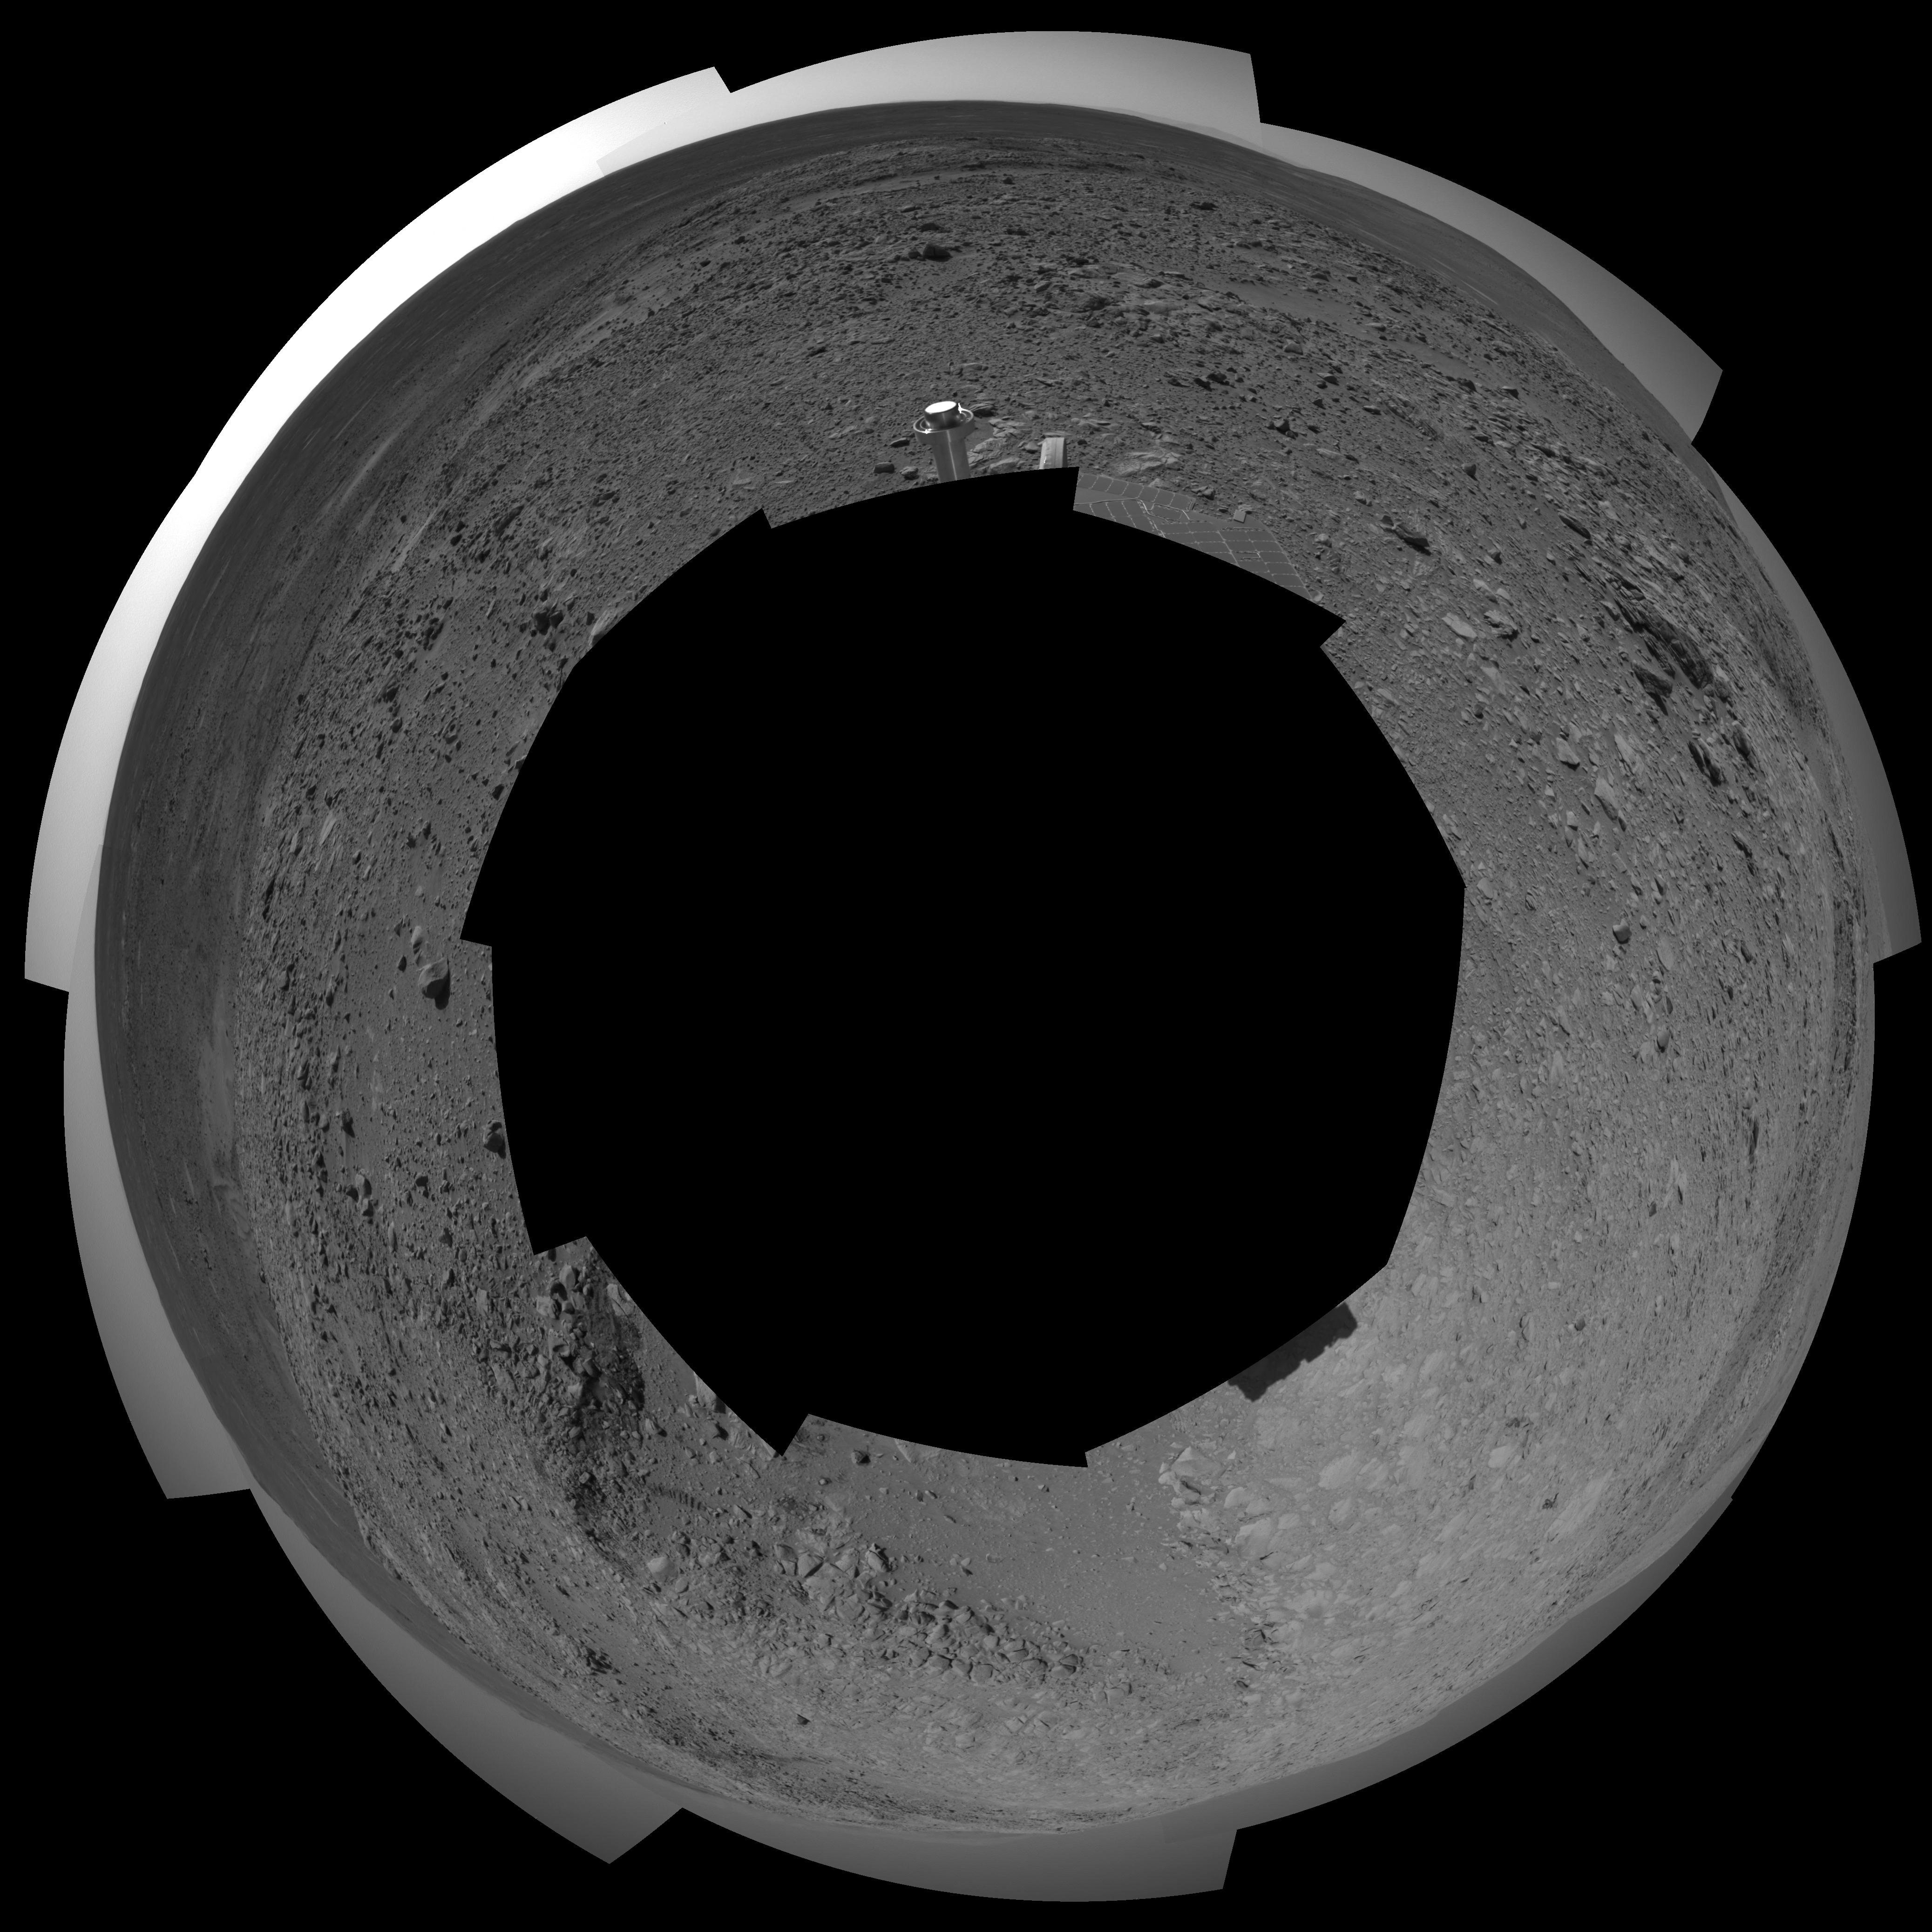

Spirit’s View of ‘Columbia Hills’ (polar)

NASA’s Mars Exploration Rover Spirit looked up at the “Columbia Hills” from its location on the 265th martian day, or sol, of its mission (Sept. 30, 2004) and captured this view. This cropped mosaic image, presented here in a polar projection with geometric seam correction, was taken by the rover’s navigation camera.

Credit: NASA/JPL